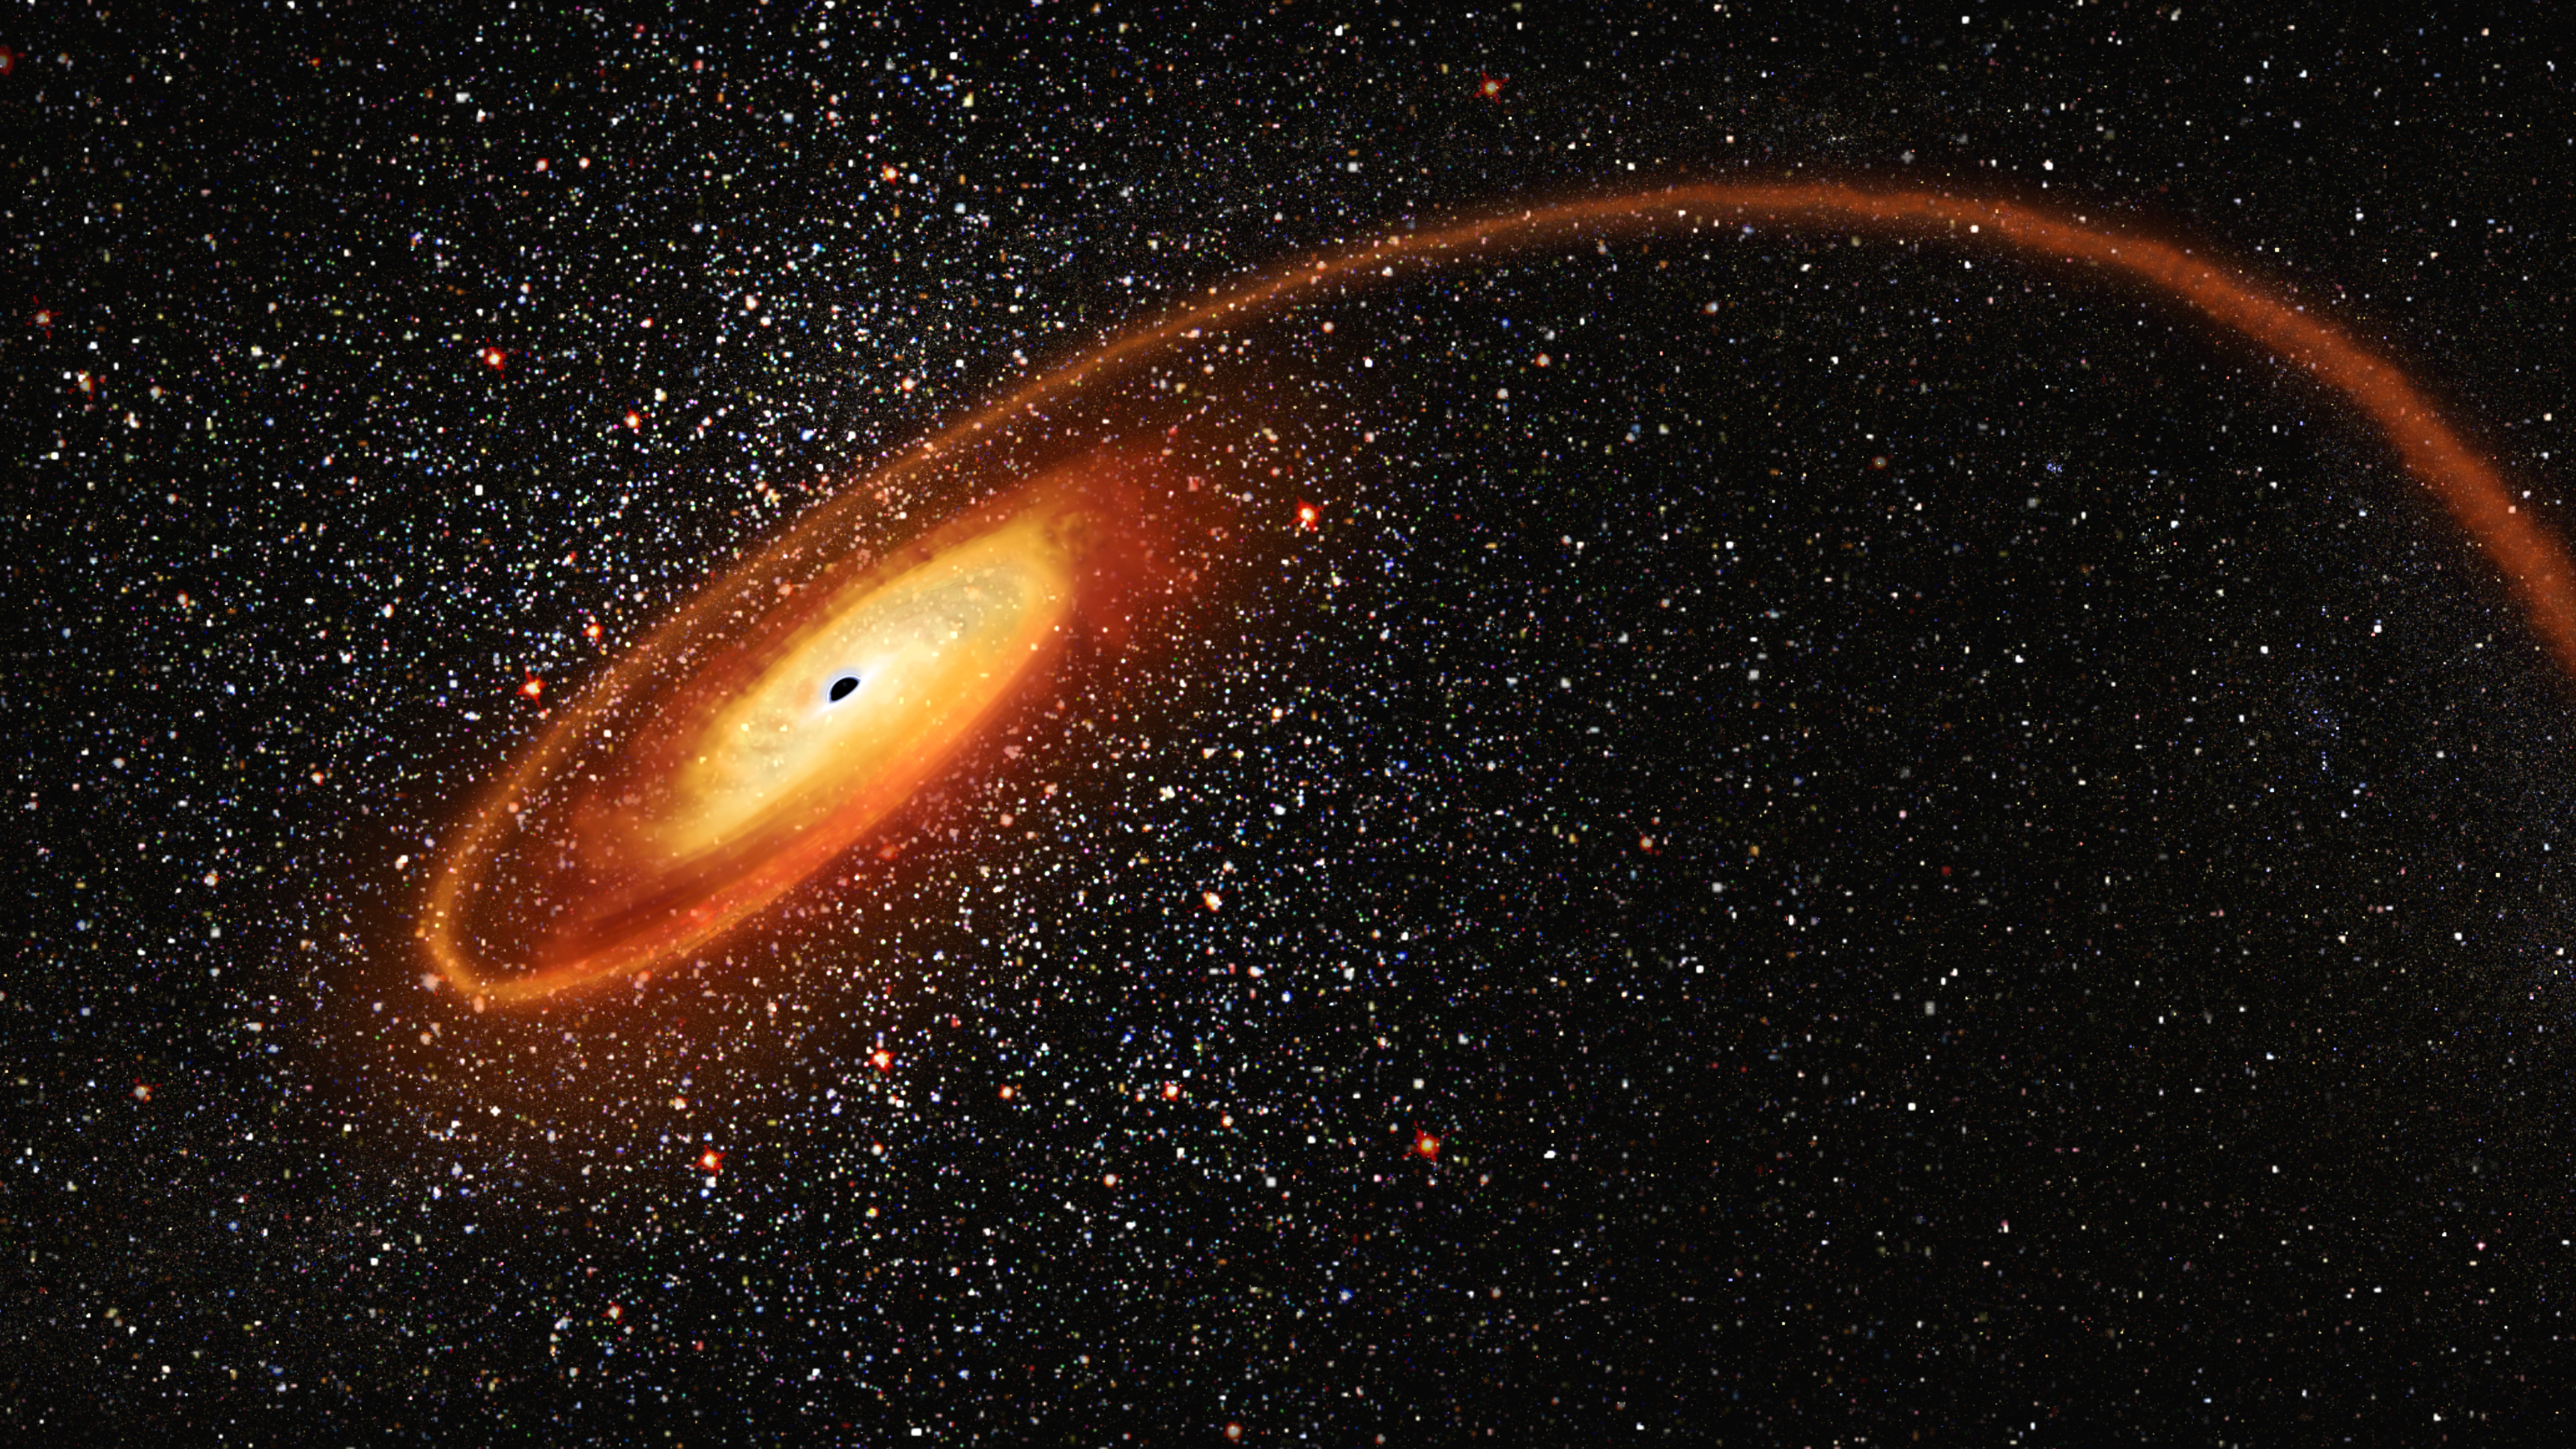

Illustration of Black Hole System

Illustration of Mid-Sized Black Hole Eating a Star

This artist's concept depicts a cosmic homicide in action. A wayward star is being shredded by the intense gravitational pull of a black hole that contains tens of thousands of solar masses. The stellar remains are forming an accretion disk around the black hole. Flares of X-ray light from the super-heated gas disk alerted astronomers to the black hole's location; otherwise it lurked unknown in the dark. The elusive object is classified as an intermediate-mass black hole (IMBH), as it is much less massive than the monster black holes that dwell in the centers of galaxies. Therefore, IMBHs are mostly quiescent because they do not pull in as much material, and are hard to find. Hubble observations provide evidence that the IMBH dwells inside a dense star cluster. The cluster itself may be the stripped-down core of a dwarf galaxy.

Credit: NASA, ESA, and D. Player (STScI)